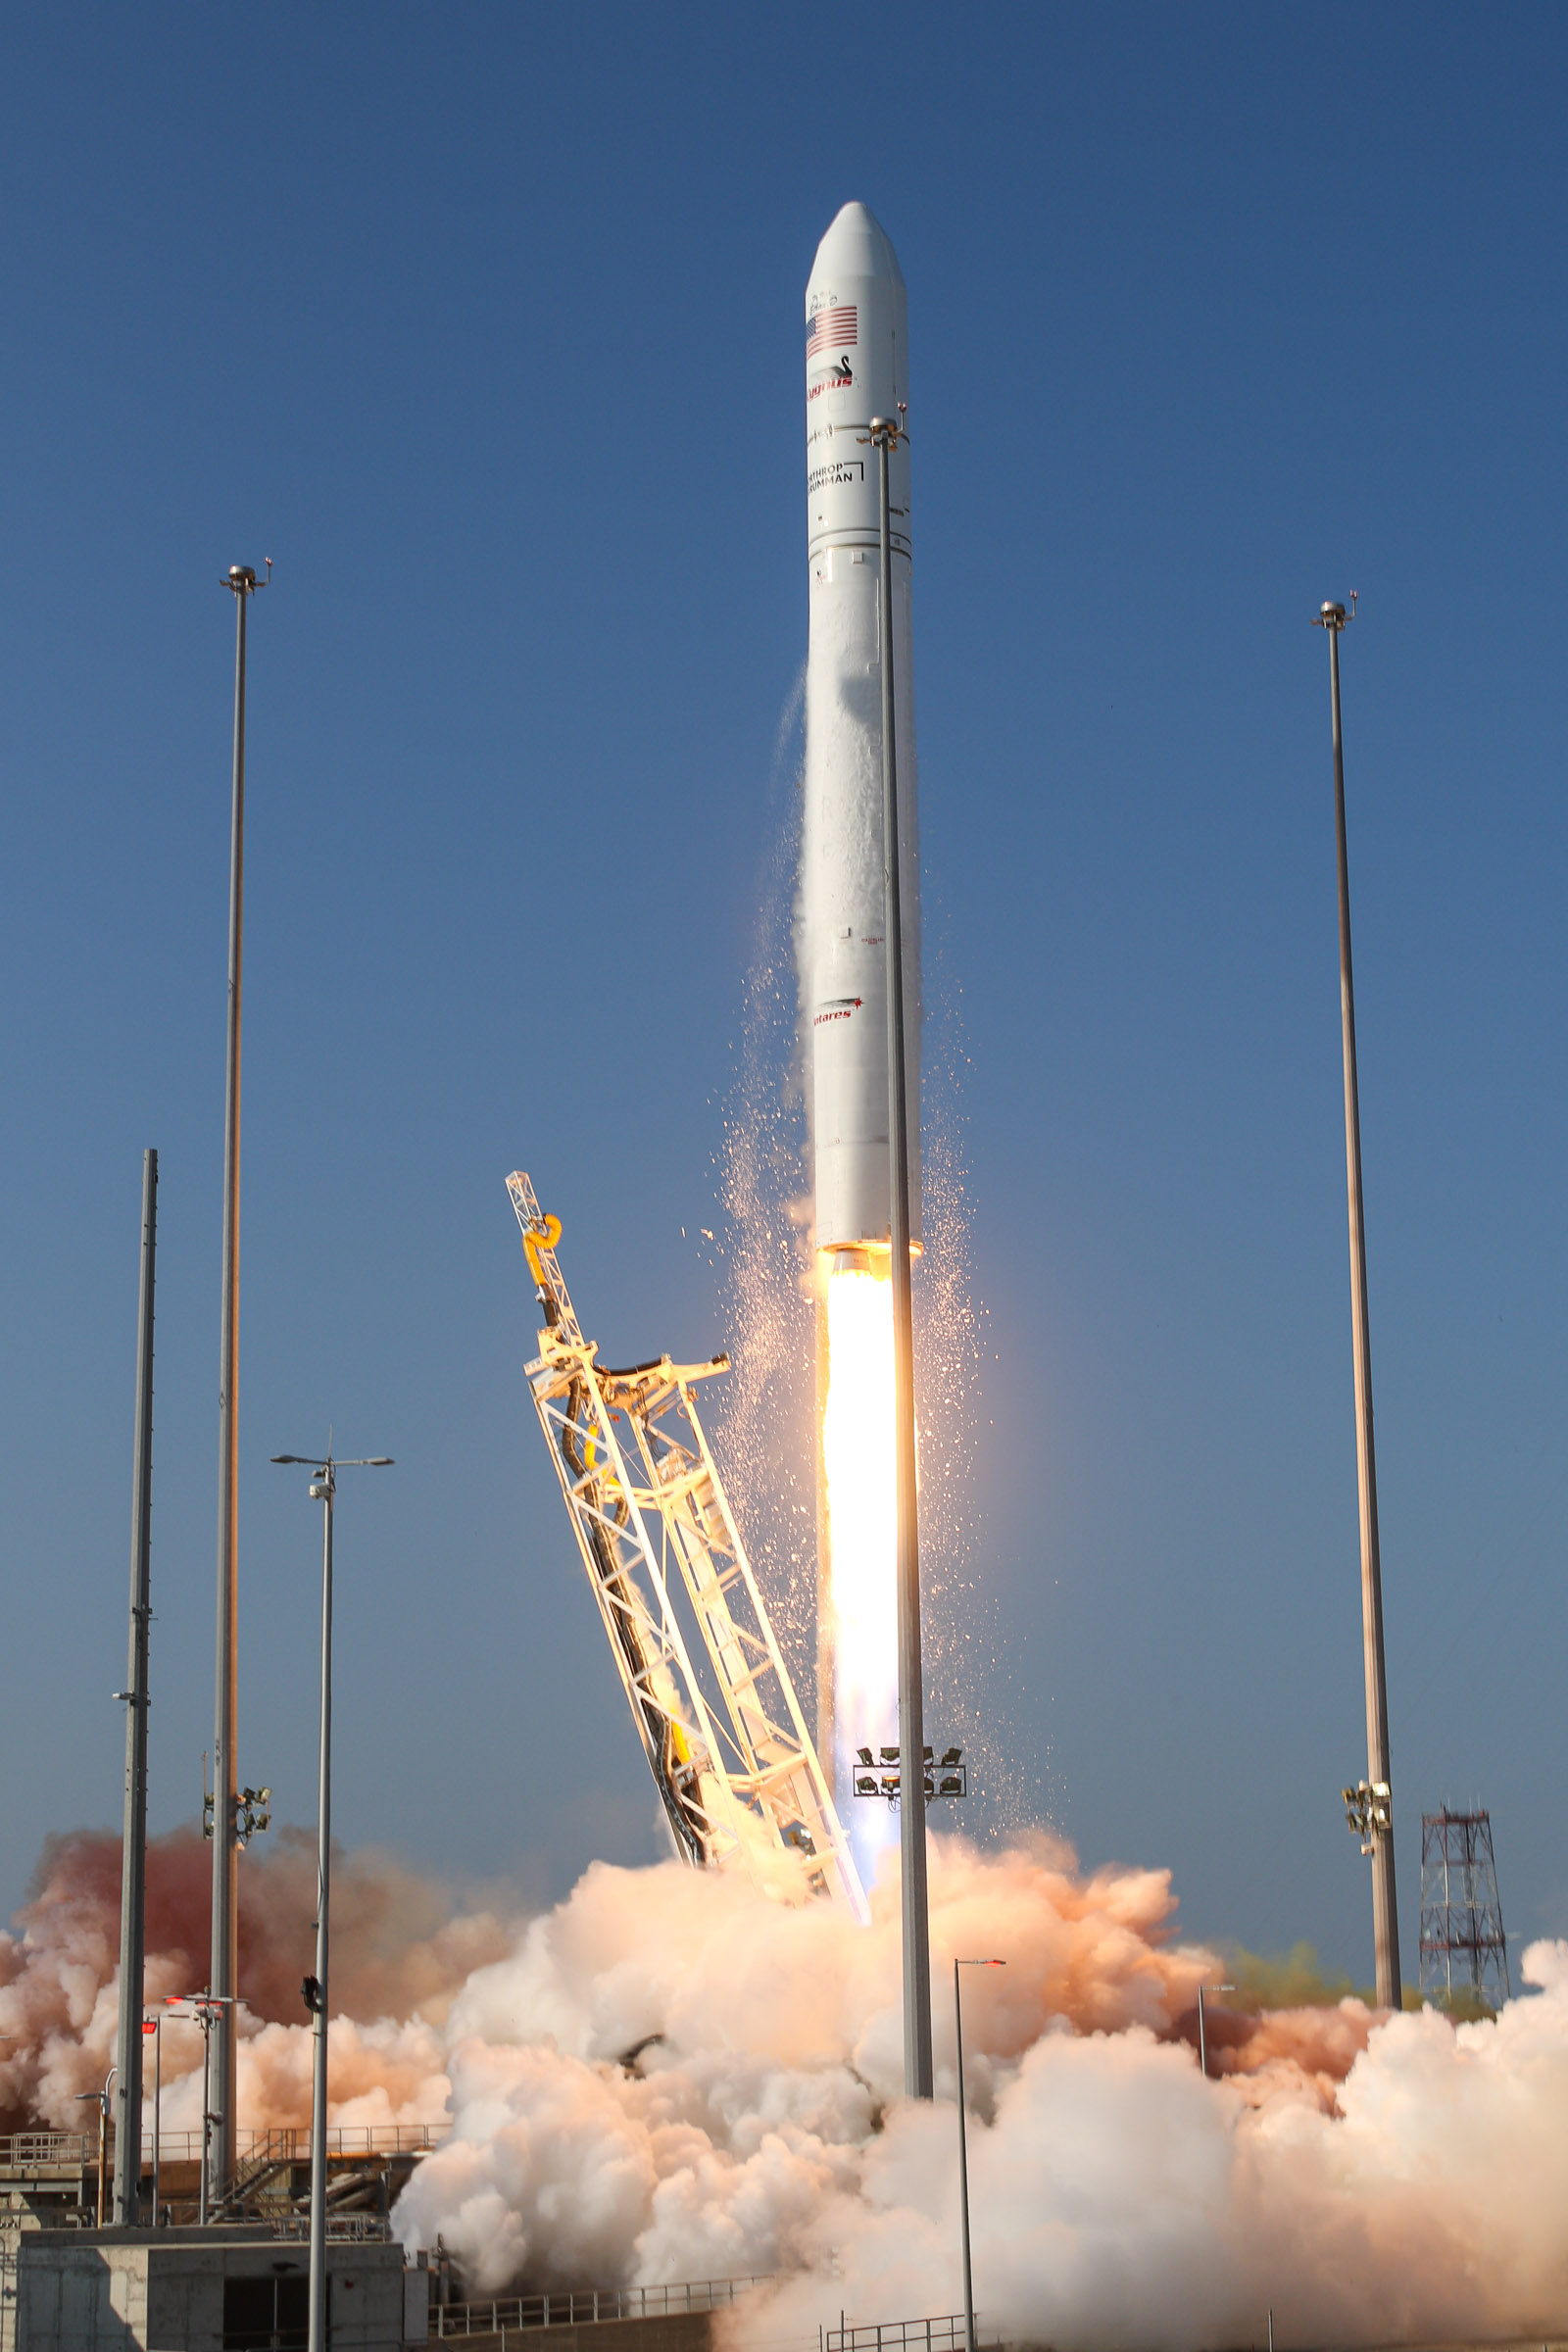

A Northrop Grumman Antares rocket, with the company’s Cygnus spacecraft onboard, launches at 6:01 p.m. EDT, Tuesday, Aug. 10, 2021, from the Mid Atlantic Regional Spaceport’s Pad-0A, at NASA's Wallops Flight Facility in Virginia. Northrop Grumman's 16th contracted cargo resupply mission for NASA to the International Space Station is carrying nearly 8,200 pounds of science and research, crew supplies and vehicle hardware to the orbital laboratory and its crew.

Credit: NASA Wallops/Brian Bonsteel